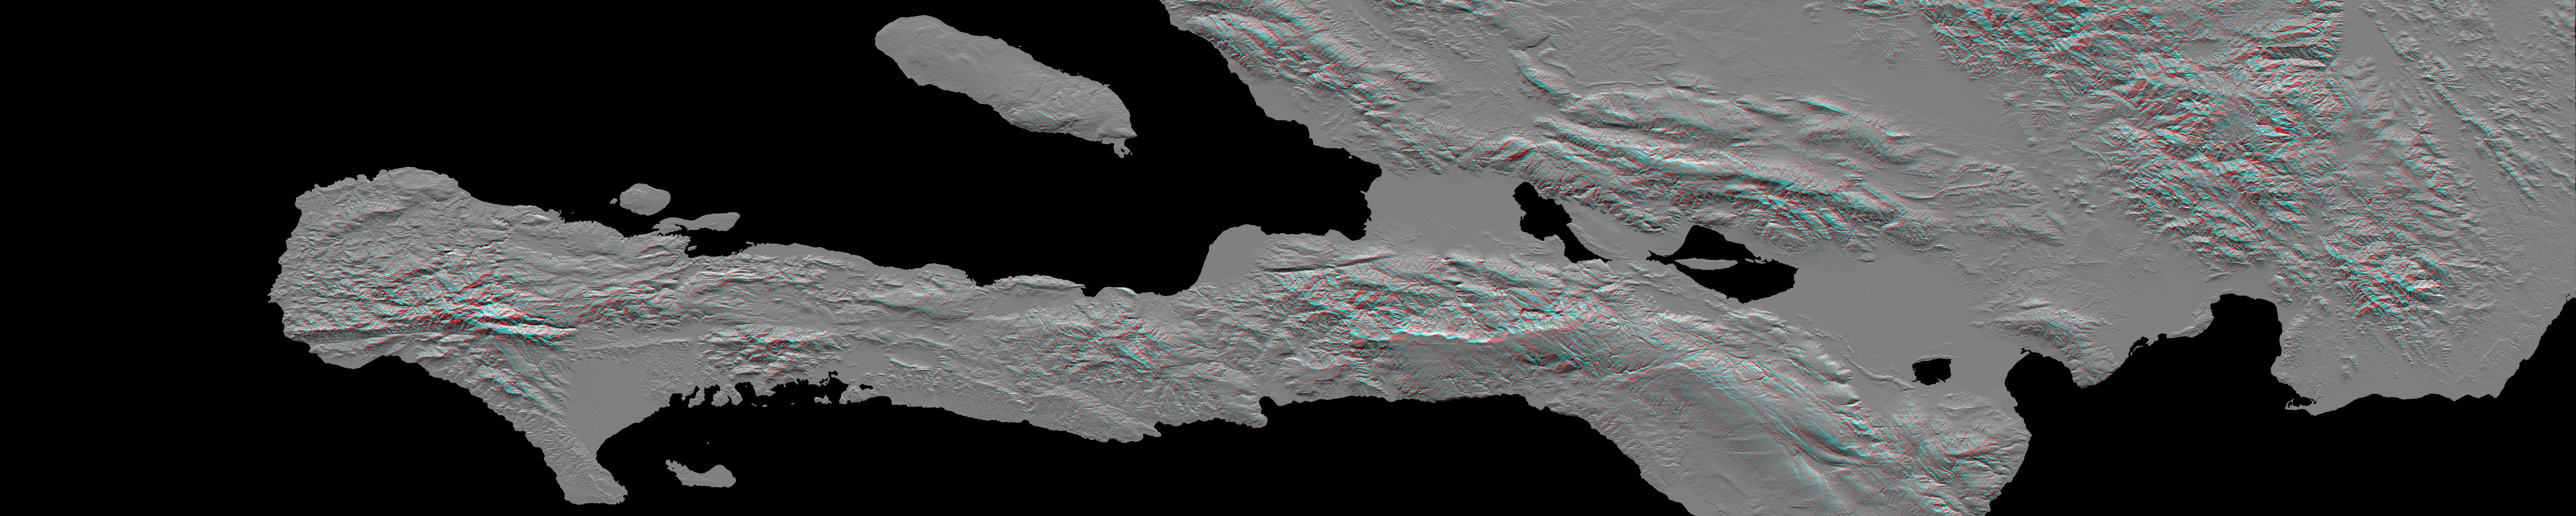

Southern Haiti Anaglyph

A magnitude 7.0 earthquake occurred on January 12, 2010, at Port-au-Prince, Haiti, with major impact to the region and its citizens. This stereoscopic (anaglyph) view of the pre-quake topography of the area clearly shows the fault that is apparently responsible for the earthquake as a prominent linear landform immediately southwest of the city (image center) and as a series of fault traces that extend westward along the full length of Haiti’s southern peninsula. This fault was already well known and is called the Enriquillo fault.

The Enriquillo fault generally moves left-laterally (horizontally, with features across the fault shifting to the left when the fault breaks in an earthquake), but vertical movements occur along the fault where irregularities in the fault line cause local compression or extension of the earth. Meanwhile, movements of the topography at the Earth’s surface can falsely appear to be vertical where mountain slopes are cut and misaligned by horizontal shifts of the fault. Additionally, differing erosion rates on the two sides of the fault, due to the juxtapositioning of differing rock types by the fault, can give the appearance of vertical offsets of the current topographic surface. All of these real and apparent horizontal and vertical offsets of the topographic surface may (and likely do) occur here, making the fault easily observed in the topographic data. Notably, a horizontal stream offset along the fault (and adjacent to the city) is very distinct in this view, and displays a left-lateral offset of about 7 kilometers (4.3 miles).

Topographic shading plus stereoscopic projection were combined to create this anaglyph view. The shade image was derived by computing topographic slope in the north-south direction. Northern slopes appear bright and southern slopes appear dark. The stereoscopic effect was created by generating two differing perspectives, one for each eye. When viewed through special glasses, the result is a vertically exaggerated view of the Earth’s surface in its full three dimensions. Anaglyph glasses cover the left eye with a red filter and cover the right eye with a blue filter.

The elevation data used in this image were produced by the Shuttle Radar Topography Mission (SRTM), flown aboard Space Shuttle Endeavour in February 2000. SRTM acquired elevation measurements for nearly all of Earth’s landmass between 60 degrees North and 56 degrees South latitudes. For many areas of the world, SRTM data provide the first detailed three dimensional observation of landforms at regional scales. The mission was a cooperative project between the National Aeronautics and Space Administration (NASA), the National Geospatial-Intelligence Agency (NGA) of the U.S. Department of Defense (DOD), and the German and Italian space agencies. It was managed by NASA’s Jet Propulsion Laboratory, Pasadena, Calif., for NASA’s Science Mission Directorate, Washington, D.C.

View Area: One degree latitude (111 kilometers, or 69 miles) by five degrees longitude (525 kilometers, or 325 miles)
Location: 18 to 19 degrees North latitude, 70 to 75 degrees West longitude
Orientation: North to the top
SRTM Data Acquired: February 2000

Credit: NASA/JPL/NGA